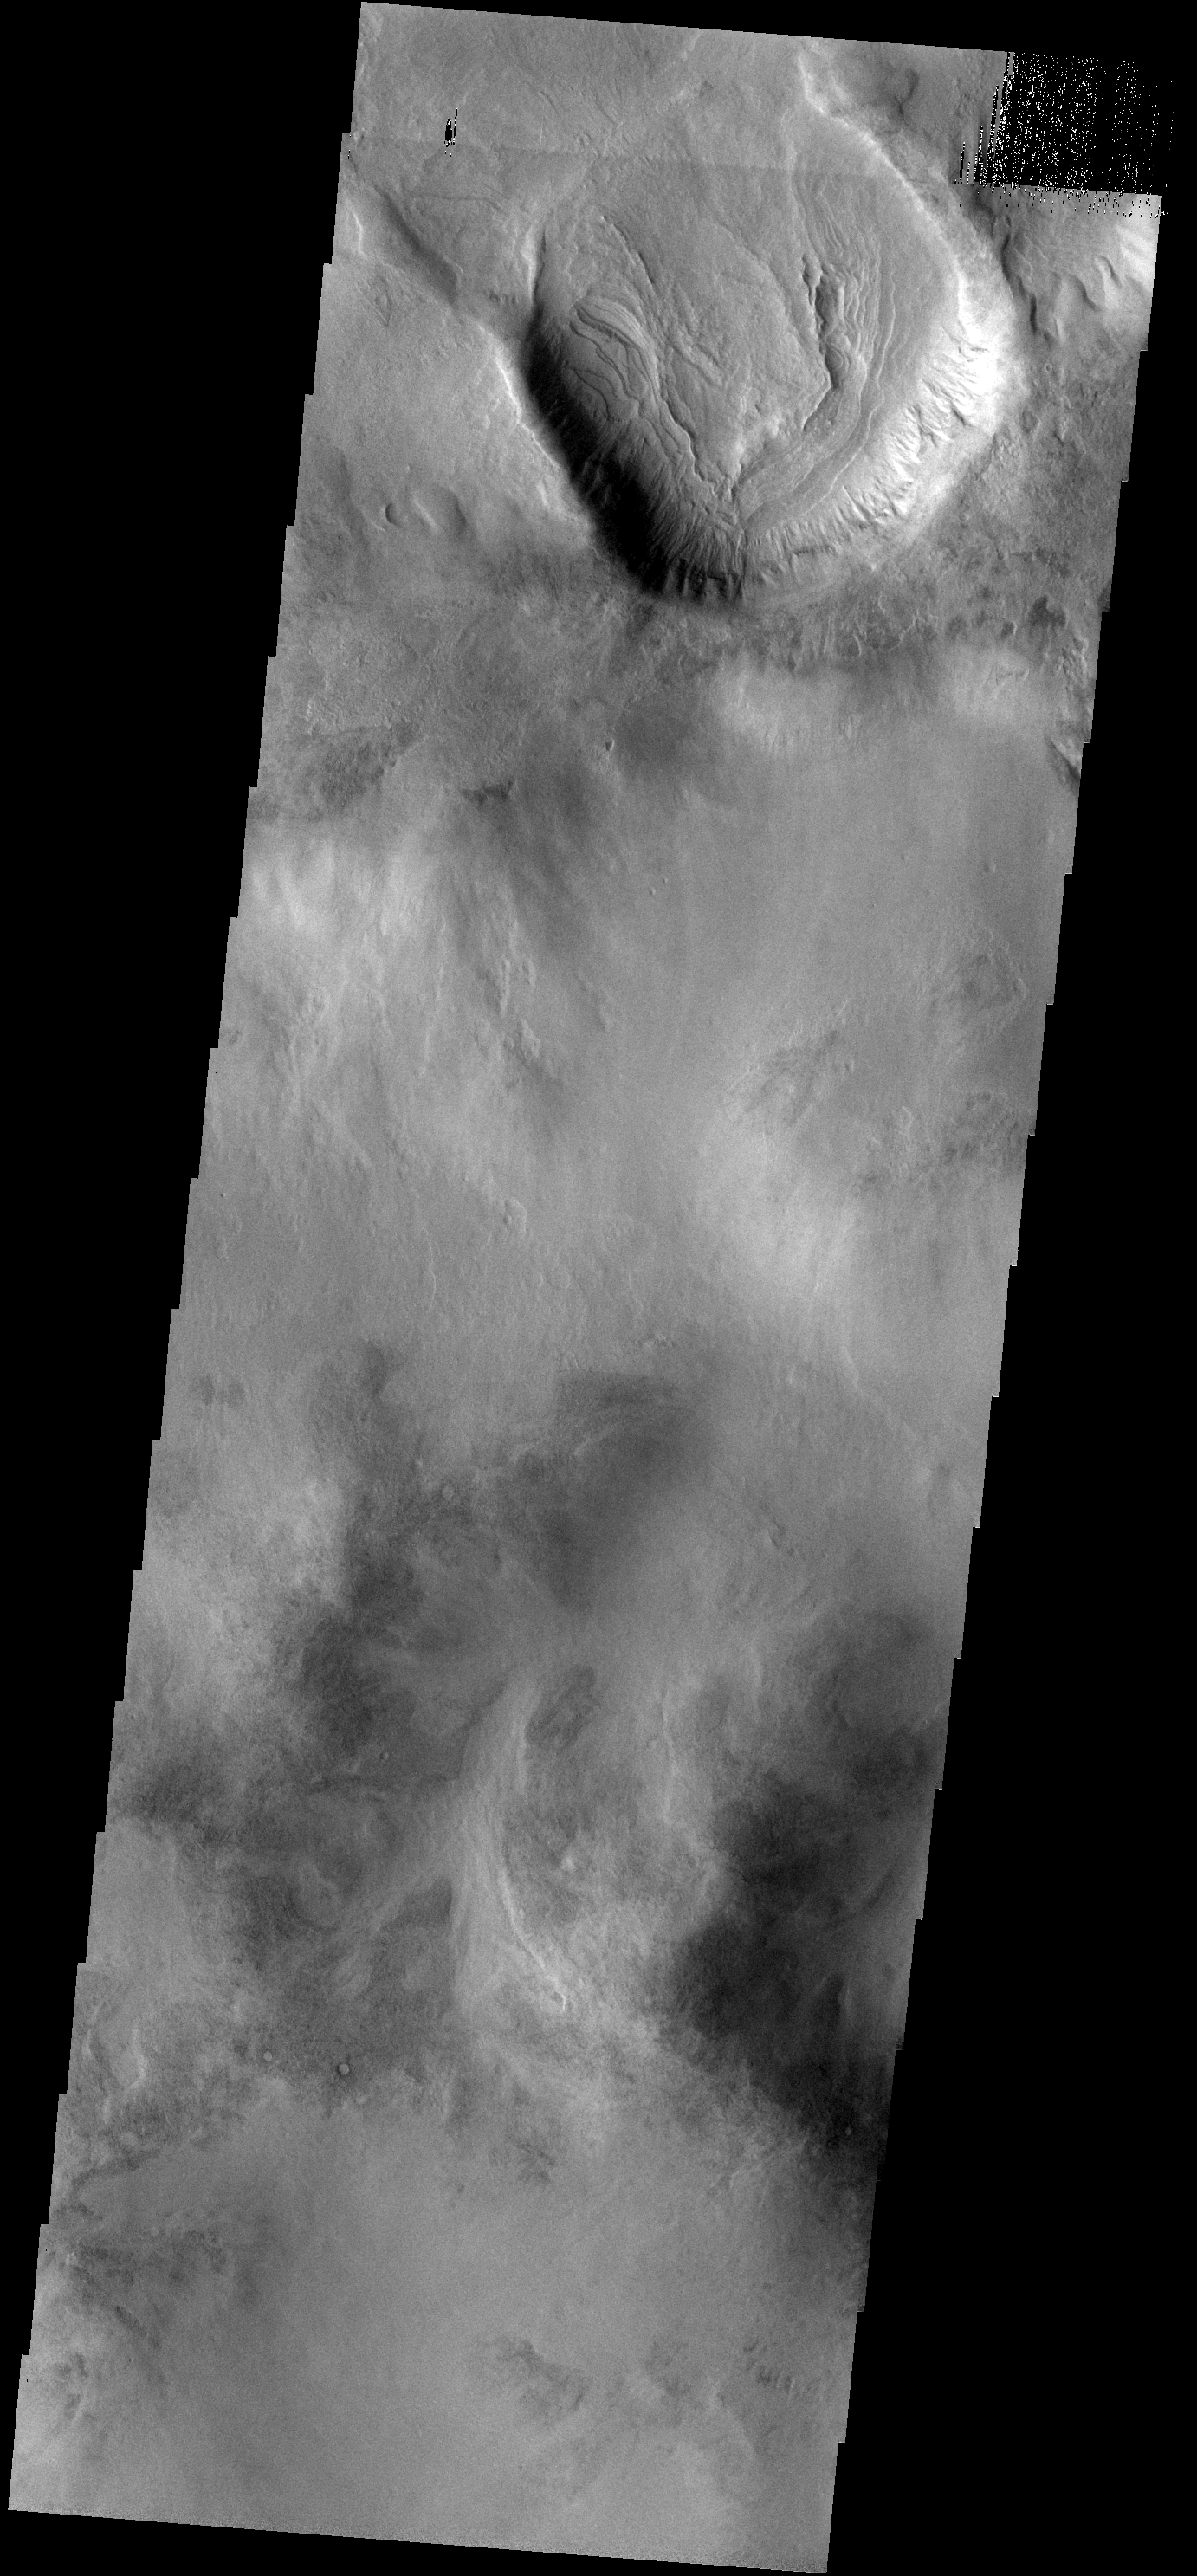

Layered Fill

The floor of this unnamed crater in Aonia Terra has been filled with multiple layers of material.

Image information: VIS instrument. Latitude -50.3N, Longitude 298.8E. 17 meter/pixel resolution.

Please see the THEMIS Data Citation Note for details on crediting THEMIS images.

Note: this THEMIS visual image has not been radiometrically nor geometrically calibrated for this preliminary release. An empirical correction has been performed to remove instrumental effects. A linear shift has been applied in the cross-track and down-track direction to approximate spacecraft and planetary motion. Fully calibrated and geometrically projected images will be released through the Planetary Data System in accordance with Project policies at a later time.

NASA’s Jet Propulsion Laboratory manages the 2001 Mars Odyssey mission for NASA’s Office of Space Science, Washington, D.C. The Thermal Emission Imaging System (THEMIS) was developed by Arizona State University, Tempe, in collaboration with Raytheon Santa Barbara Remote Sensing. The THEMIS investigation is led by Dr. Philip Christensen at Arizona State University. Lockheed Martin Astronautics, Denver, is the prime contractor for the Odyssey project, and developed and built the orbiter. Mission operations are conducted jointly from Lockheed Martin and from JPL, a division of the California Institute of Technology in Pasadena.

Credit: NASA/JPL/ASU